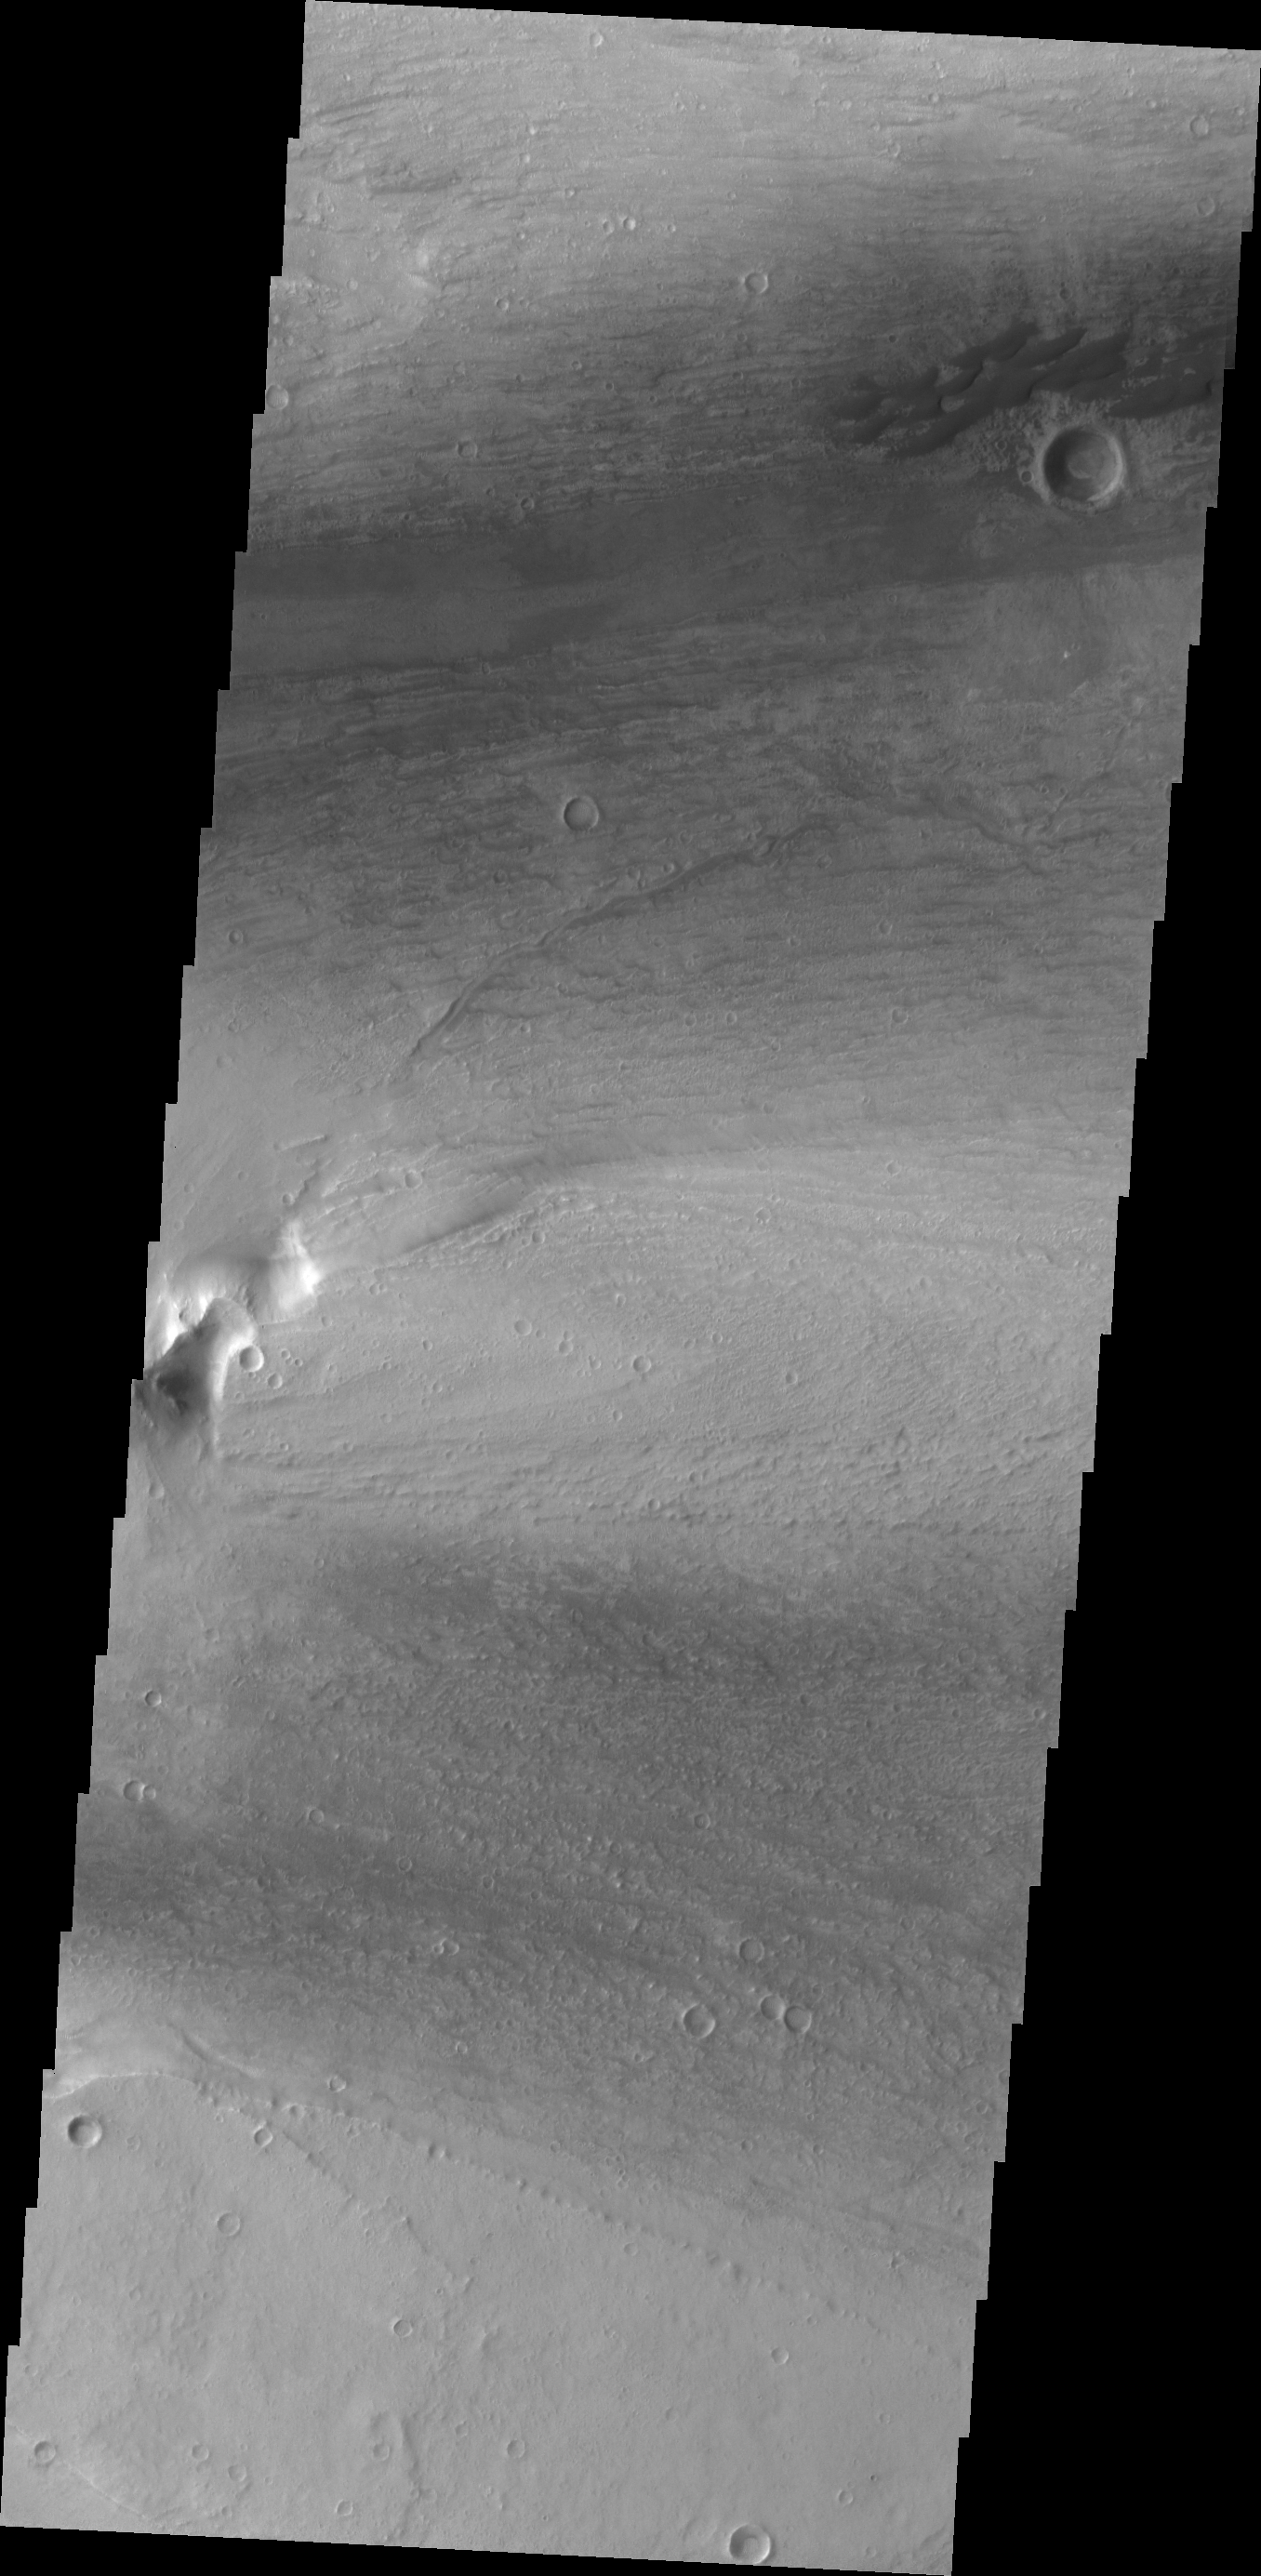

Kasei Valles Dunes

This small group of dunes in located within Kasei Valles.

Credit: NASA/JPL/ASU